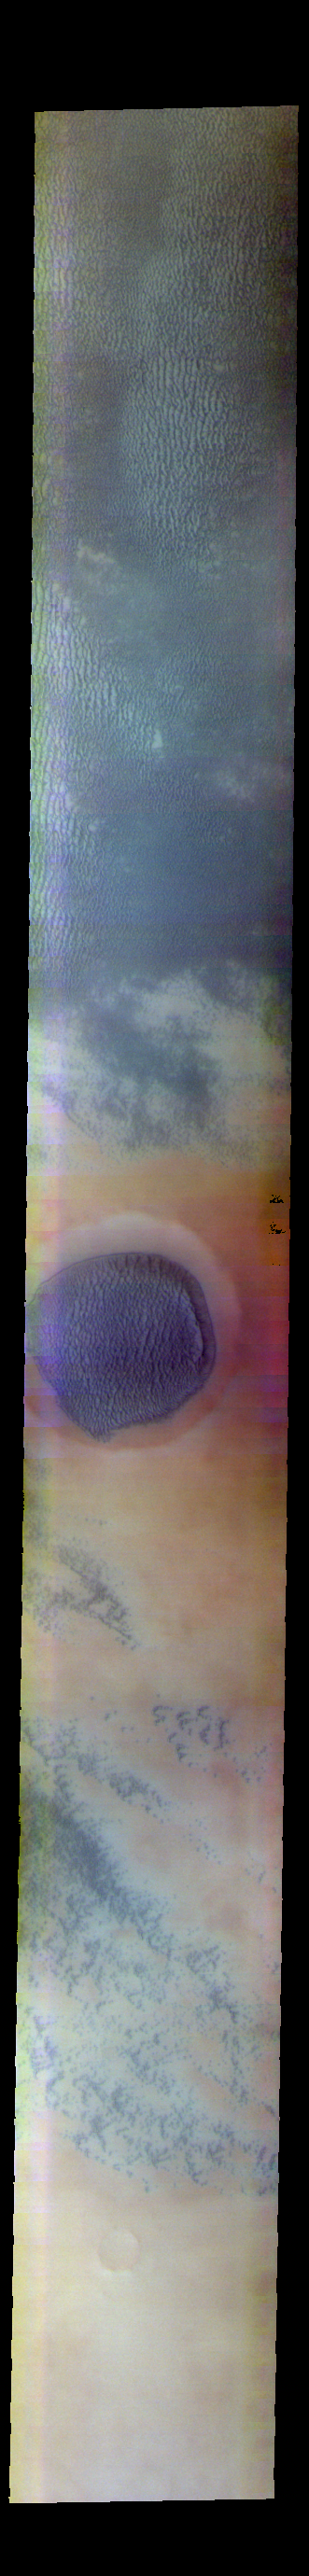

Aspledon Undae – False Color

The THEMIS VIS camera contains 5 filters. The data from different filters can be combined in multiple ways to create a false color image. These false color images may reveal subtle variations of the surface not easily identified in a single band image. Today’s false color image shows part of the dune field called Aspledon Undae and a crater filled with a large sand sheet. Aspledon Undae is located in Vastitas Borealis, near the north polar ice cap.

Credit: NASA/JPL-Caltech/ASU